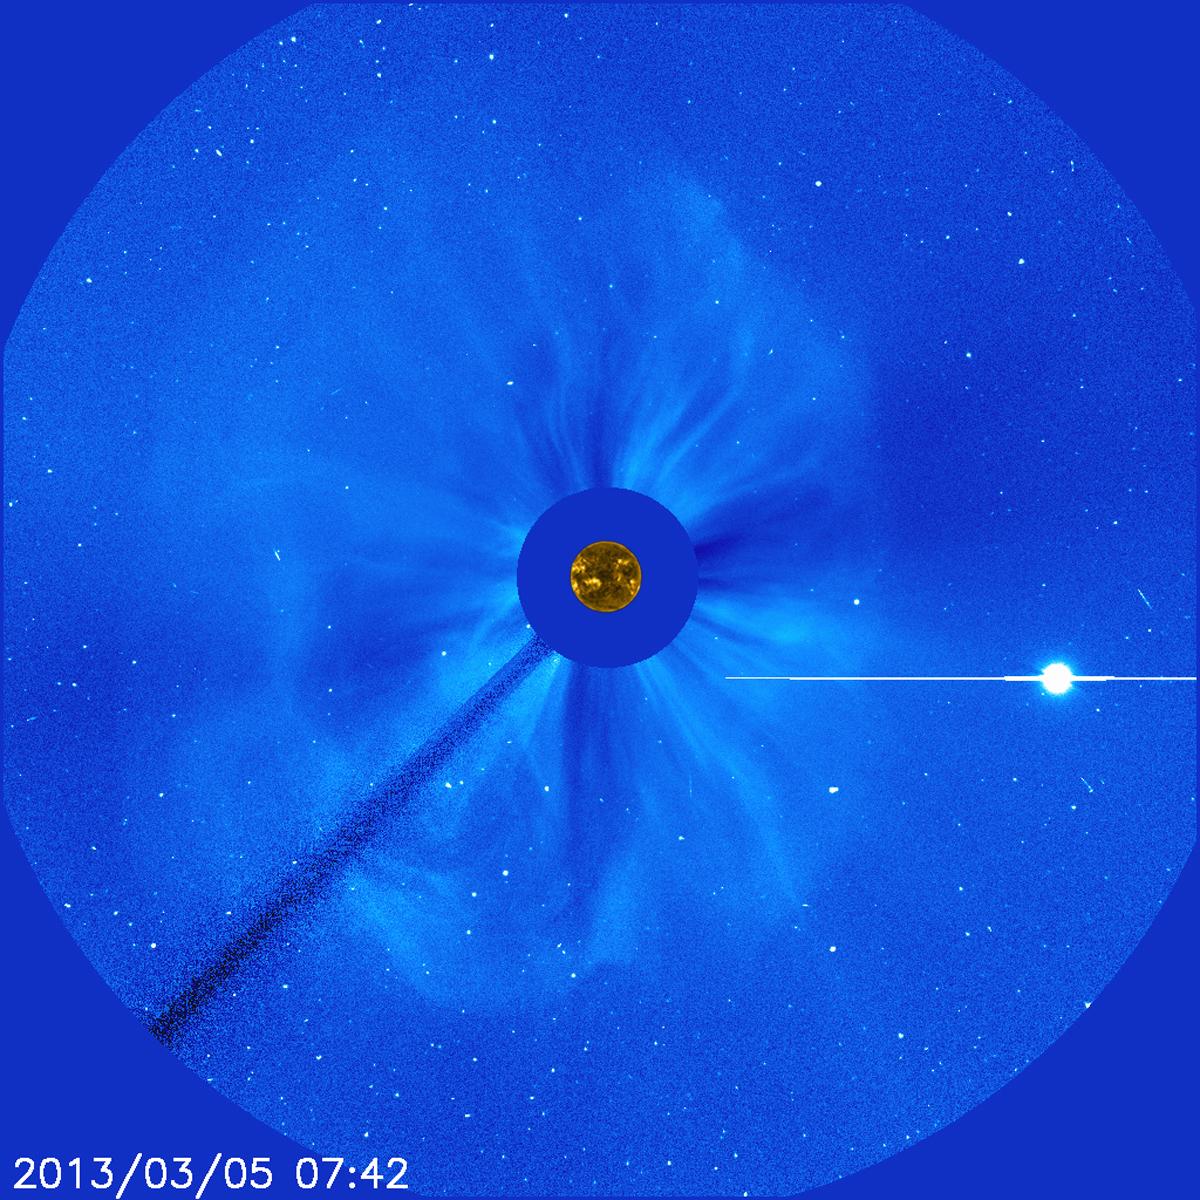

Farside Halo

There's no way to tell from this SOHO image whether the halo CME on March 5, 2013, originated from the front or far of the sun. But the STEREO spacecraft were watching the sun from the sides and showed it was from the far side. The bright planet is Venus. To See in CME Images Two main types of explosions occur on the sun: solar flares and coronal mass ejections. Unlike the energy and x-rays produced in a solar flare – which can reach Earth at the speed of light in eight minutes – coronal mass ejections are giant, expanding clouds of solar material that take one to three days to reach Earth. Once at Earth, these ejections, also called CMEs, can impact satellites in space or interfere with radio communications. During CME WEEK from Sept. 22 to 26, 2014, we explore different aspects of these giant eruptions that surge out from the star we live with. When a coronal mass ejection blasts off the sun, scientists rely on instruments called coronagraphs to track their progress. Coronagraphs block out the bright light of the sun, so that the much fainter material in the solar atmosphere -- including CMEs -- can be seen in the surrounding space. CMEs appear in these images as expanding shells of material from the sun's atmosphere -- sometimes a core of colder, solar material (called a filament) from near the sun's surface moves in the center. But mapping out such three-dimensional components from a two-dimensional image isn't easy. Watch the slideshow to find out how scientists interpret what they see in CME pictures. The images in the slideshow are from the three sets of coronagraphs NASA currently has in space. One is on the joint European Space Agency and NASA Solar and Heliospheric Observatory, or SOHO. SOHO launched in 1995, and sits between Earth and the sun about a million miles away from Earth. The other two coronagraphs are on the two spacecraft of the NASA Solar Terrestrial Relations Observatory, or STEREO, mission, which launched in 2006. The two STEREO spacecraft are both currently viewing the far side of the sun. Together these instruments help scientists create a three-dimensional model of any CME as its journey unfolds through interplanetary space. Such information can show why a given characteristic of a CME close to the sun might lead to a given effect near Earth, or any other planet in the solar system...

Credit: NASA/SOHO CME WEEK: What